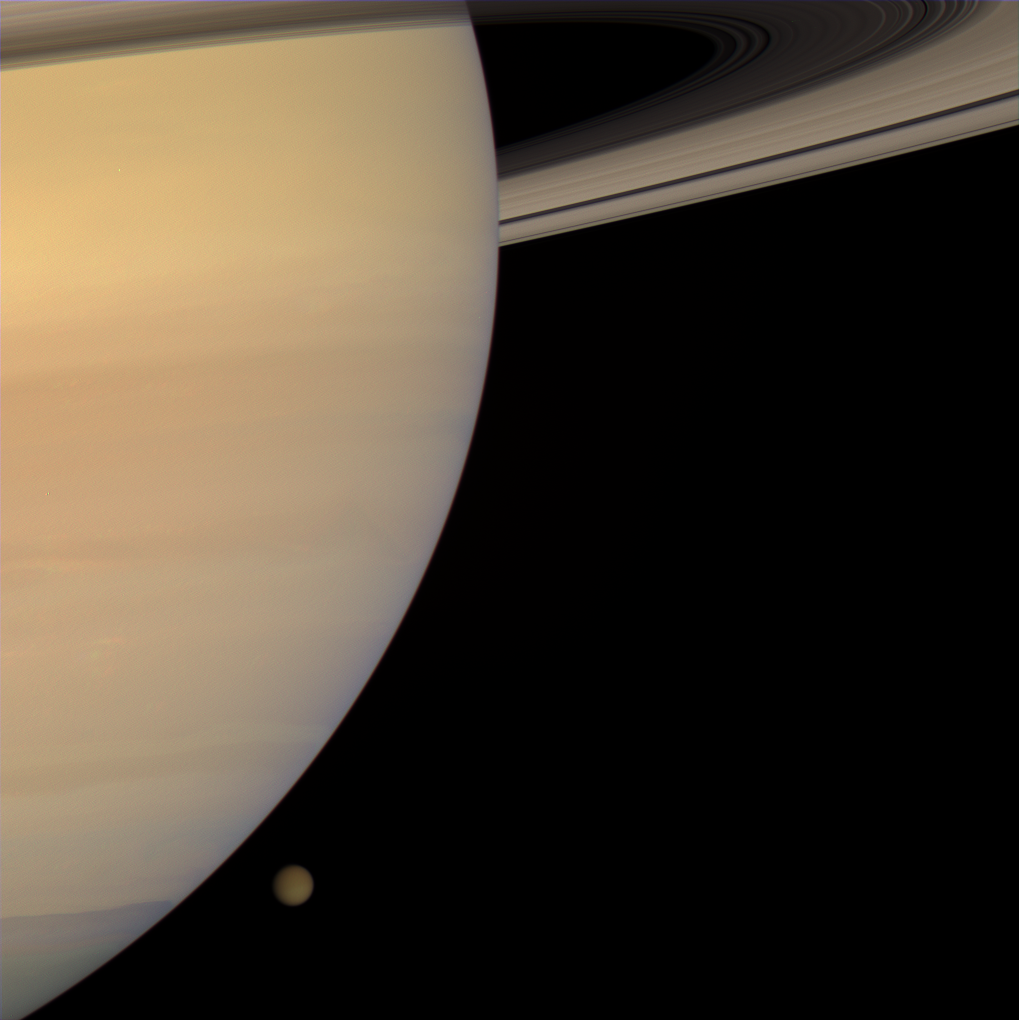

Titan Slips Away

The Cassini spacecraft captured this color portrait of Saturn and Titan only a few minutes before the haze-enshrouded moon slipped behind the planet’s enormous bulk. The view looks toward the sunlit side of the rings from about 5 degrees below the ringplane.

The northern hemisphere of Titan (5,150 kilometers, 3,200 miles across) presently appears darker than the south, a feature presumed to be a seasonal effect.

Images taken using red, green and blue spectral filters were combined to create this natural color view. The images were acquired with the Cassini spacecraft wide-angle camera on Jan. 29, 2008 at a distance of approximately 2.3 million kilometers (1.4 million miles) from Titan and 1 million kilometers (630,000 miles) from Saturn. Image scale is 135 kilometers (84 miles) per pixel on Titan and 61 kilometers (38 miles) per pixel on Saturn.

The Cassini-Huygens mission is a cooperative project of NASA, the European Space Agency and the Italian Space Agency. The Jet Propulsion Laboratory, a division of the California Institute of Technology in Pasadena, manages the mission for NASA’s Science Mission Directorate, Washington, D.C. The Cassini orbiter and its two onboard cameras were designed, developed and assembled at JPL. The imaging operations center is based at the Space Science Institute in Boulder, Colo.

Credit: NASA/JPL/Space Science Institute